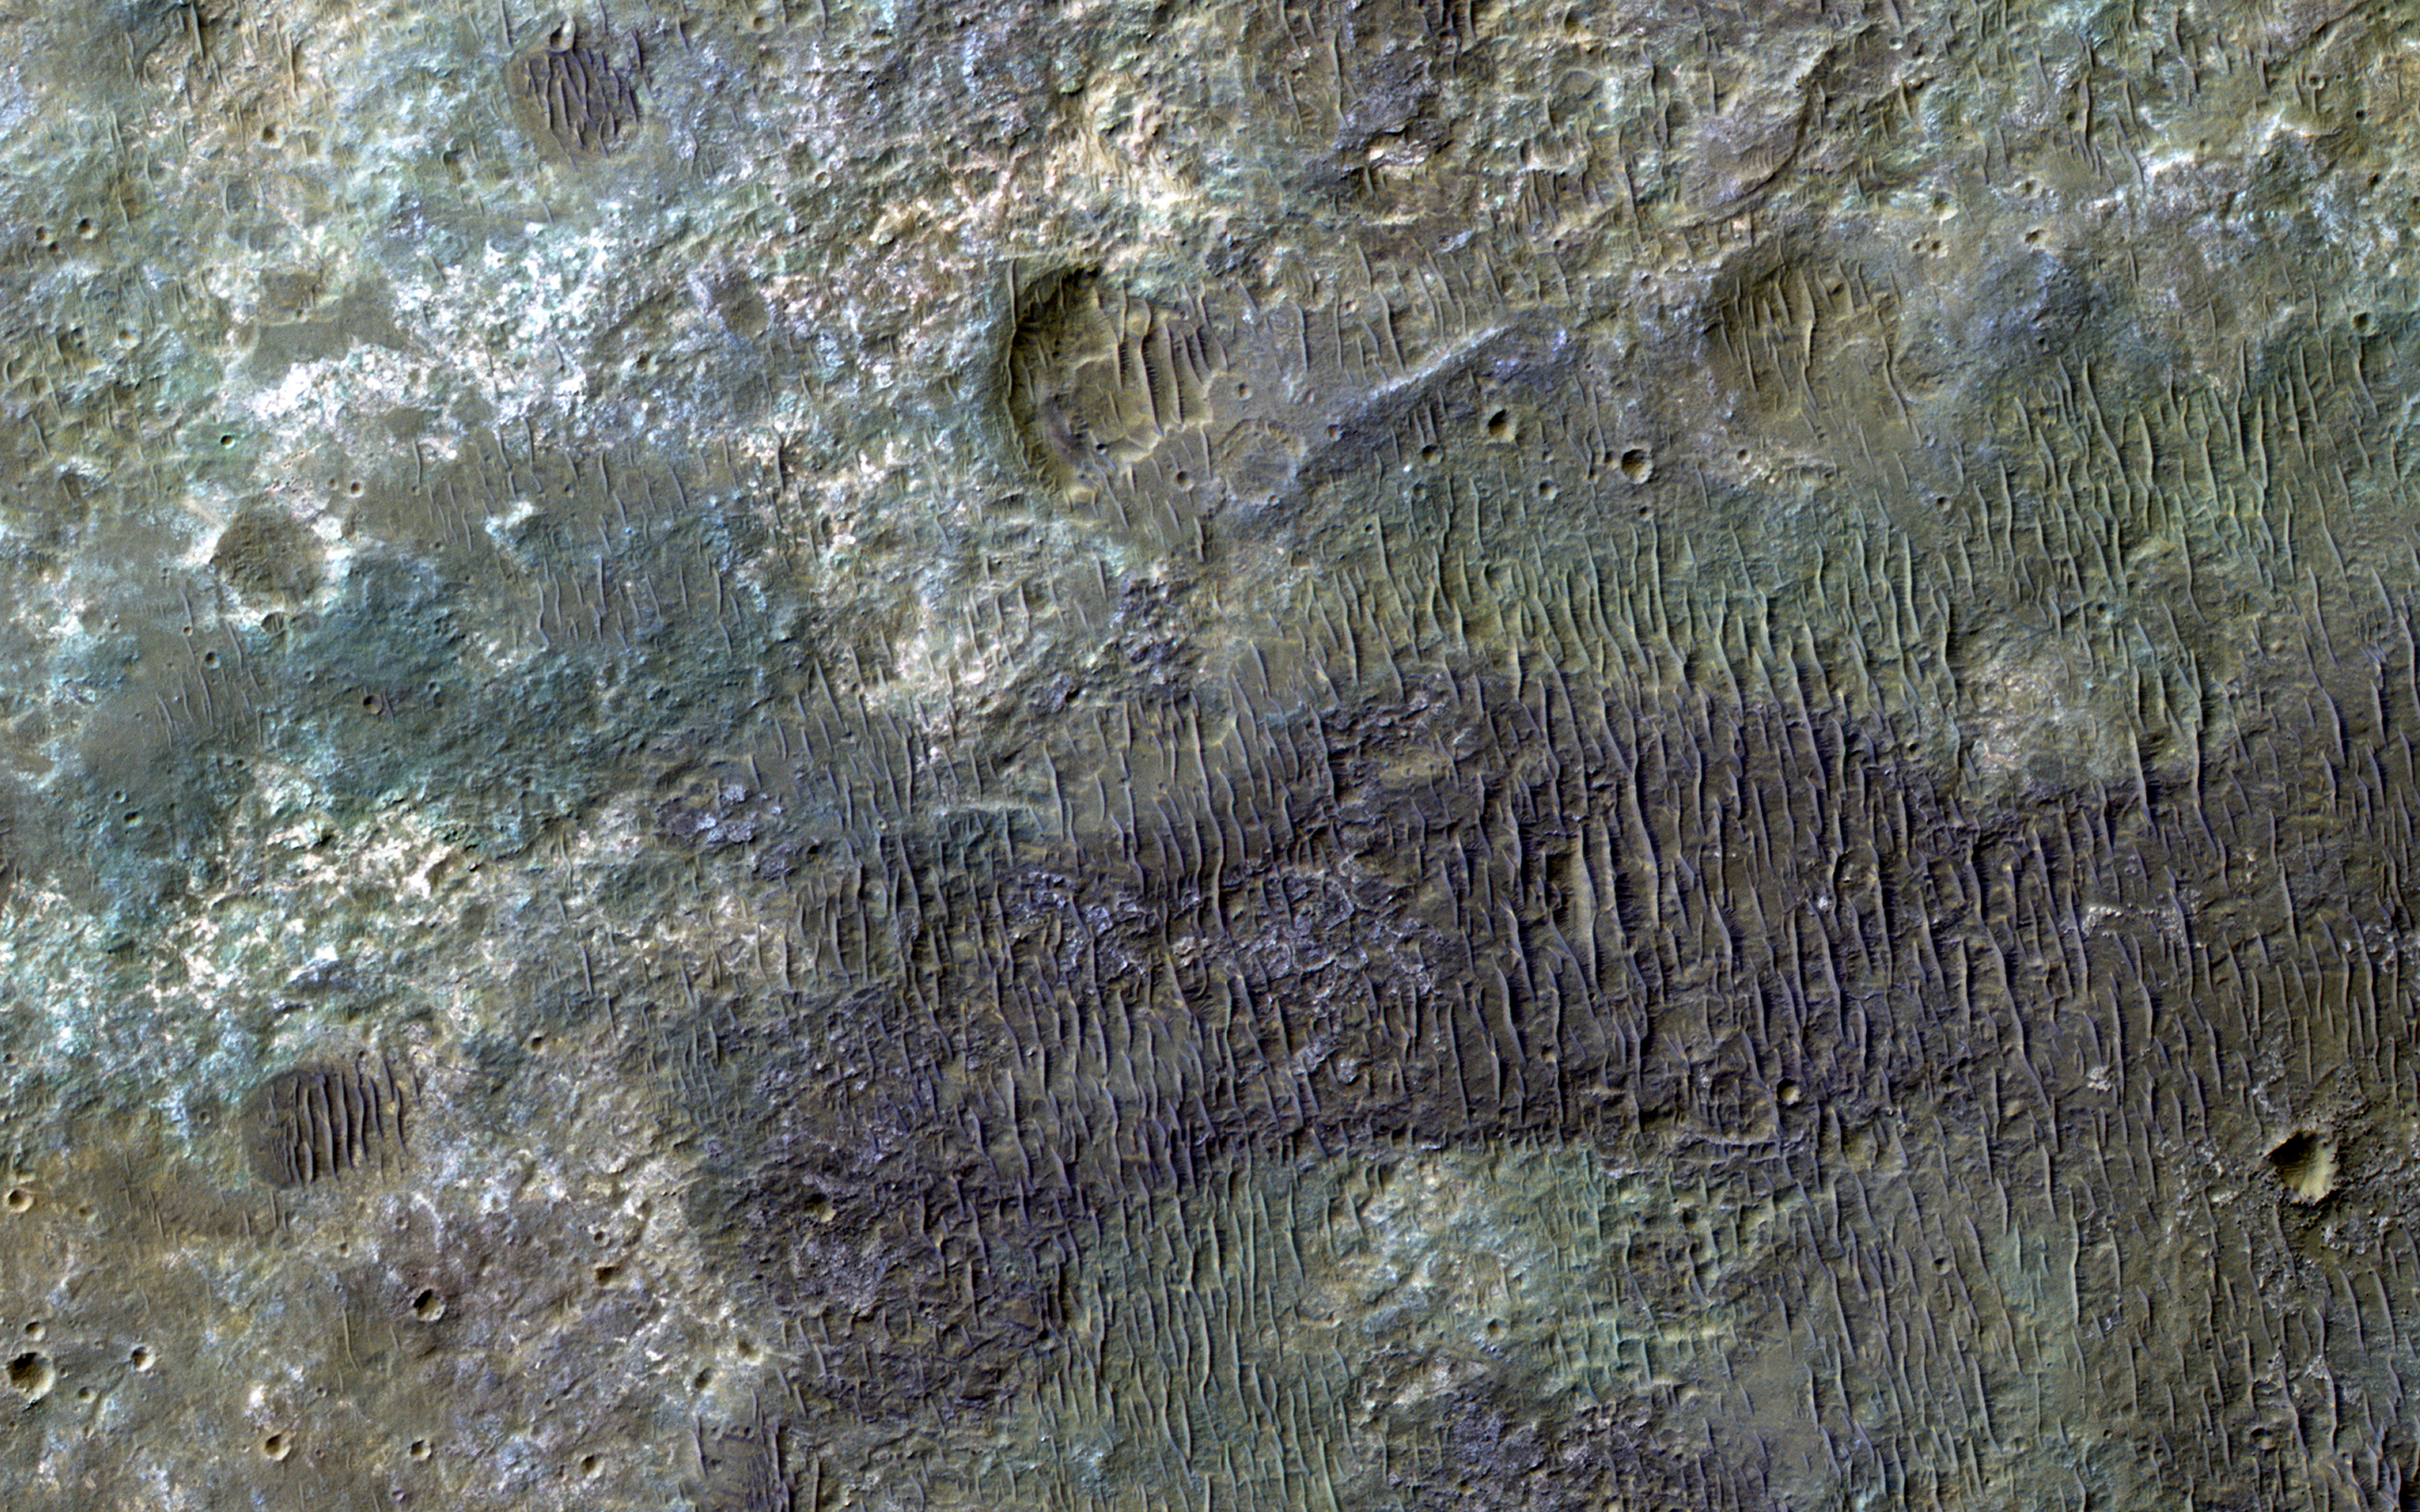

The Plains are Not Plain

This image covers some of the plains south of Capri Chasma in eastern Valles Marineris.

Where the aeolian (wind-blown) sedimentary cover has been stripped away, we see diverse colors indicative of of a variety of altered minerals formed in Mars’ wetter past.

The University of Arizona, Tucson, operates HiRISE, which was built by Ball Aerospace & Technologies Corp., Boulder, Colo. NASA’s Jet Propulsion Laboratory, a division of the California Institute of Technology in Pasadena, manages the Mars Reconnaissance Orbiter Project for NASA’s Science Mission Directorate, Washington.

Credit: NASA/JPL-Caltech/Univ. of Arizona